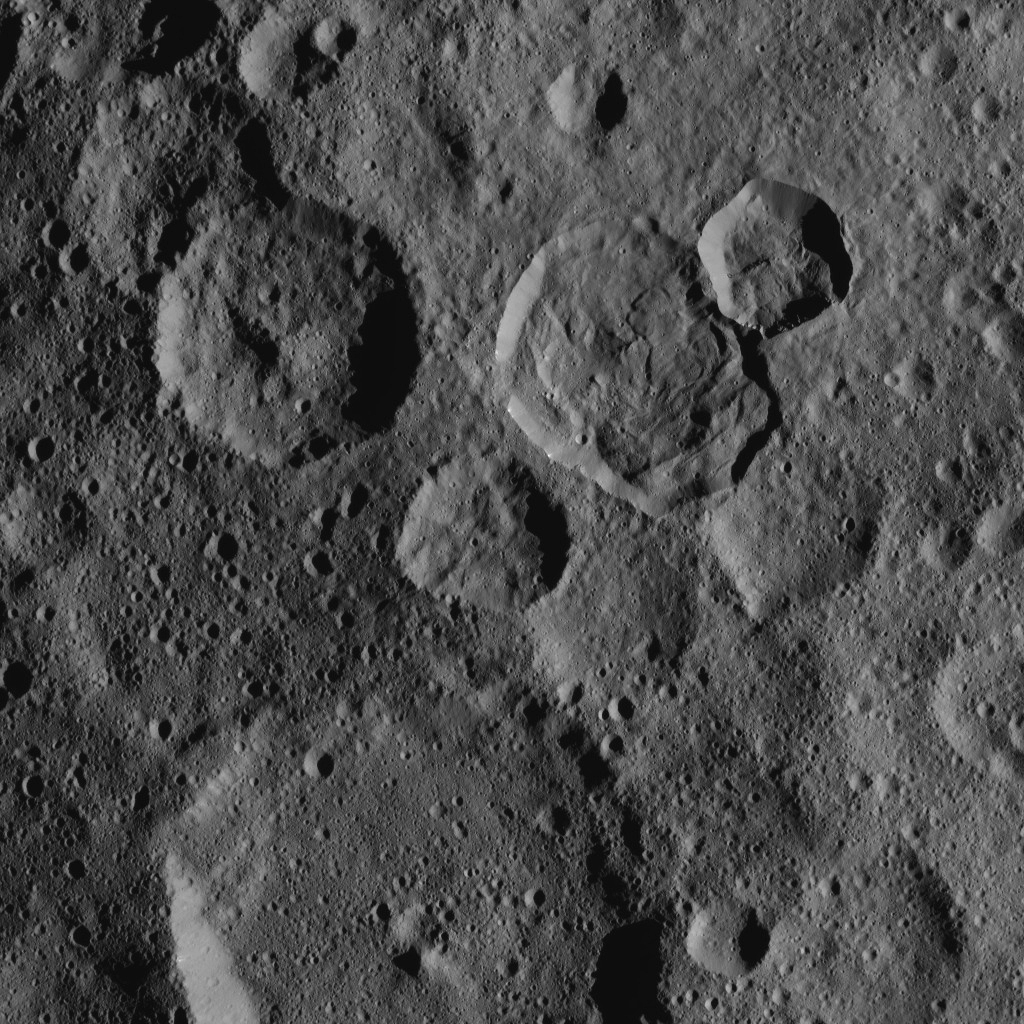

Dawn XMO2 Image 17

This northern hemisphere scene from NASA’s Dawn spacecraft features Ceres’ Messor Crater (25 miles or 40 kilometers wide) just above center. Messor exhibits a flow feature from the collapse of the rim of an adjacent crater. A closer view of Messor can be seen at PIA20191.

At the bottom center of the image is Kaikara Crater, which is 45 miles (72 kilometers) wide.

Dawn took this image on Oct. 20, 2016, from its second extended-mission science orbit (XMO2), at a distance of about 920 miles (1,480 kilometers) above the surface. The image resolution is about 460 feet (140 meters) per pixel.

Dawn’s mission is managed by JPL for NASA’s Science Mission Directorate in Washington. Dawn is a project of the directorate’s Discovery Program, managed by NASA’s Marshall Space Flight Center in Huntsville, Alabama. UCLA is responsible for overall Dawn mission science. Orbital ATK, Inc., in Dulles, Virginia, designed and built the spacecraft. The German Aerospace Center, the Max Planck Institute for Solar System Research, the Italian Space Agency and the Italian National Astrophysical Institute are international partners on the mission team.

Credit: NASA/JPL-Caltech/UCLA/MPS/DLR/IDA